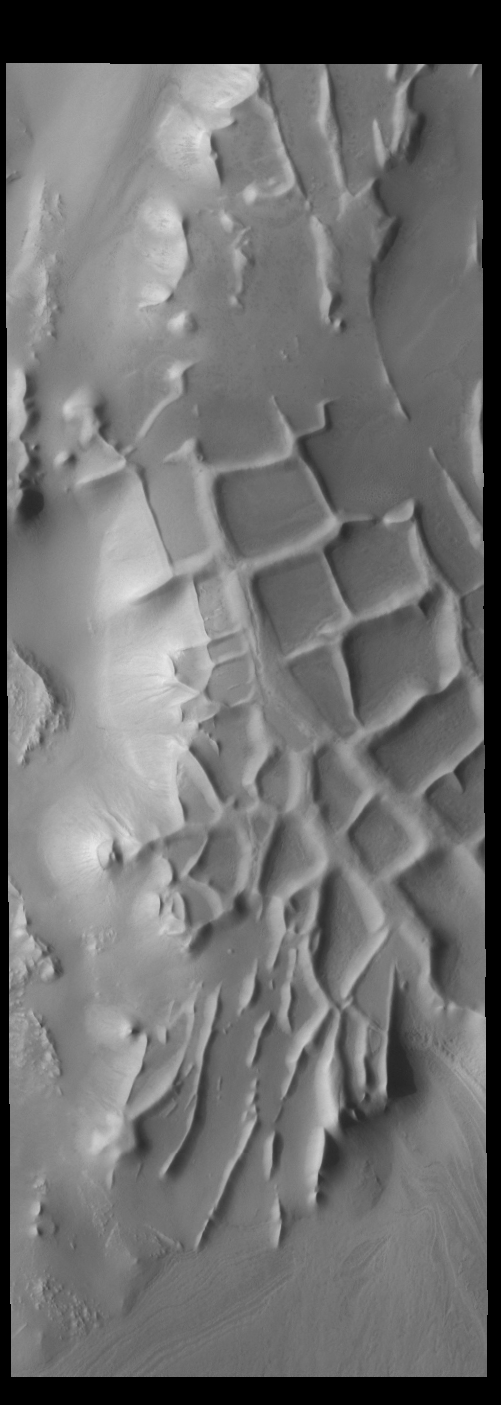

Angustus Labyrinthus

The ridges in this VIS image are part of Angustus Labyrinthus. The intersecting ridges were most likely formed due to tectonic activity.

Credit: NASA/JPL-Caltech/ASU